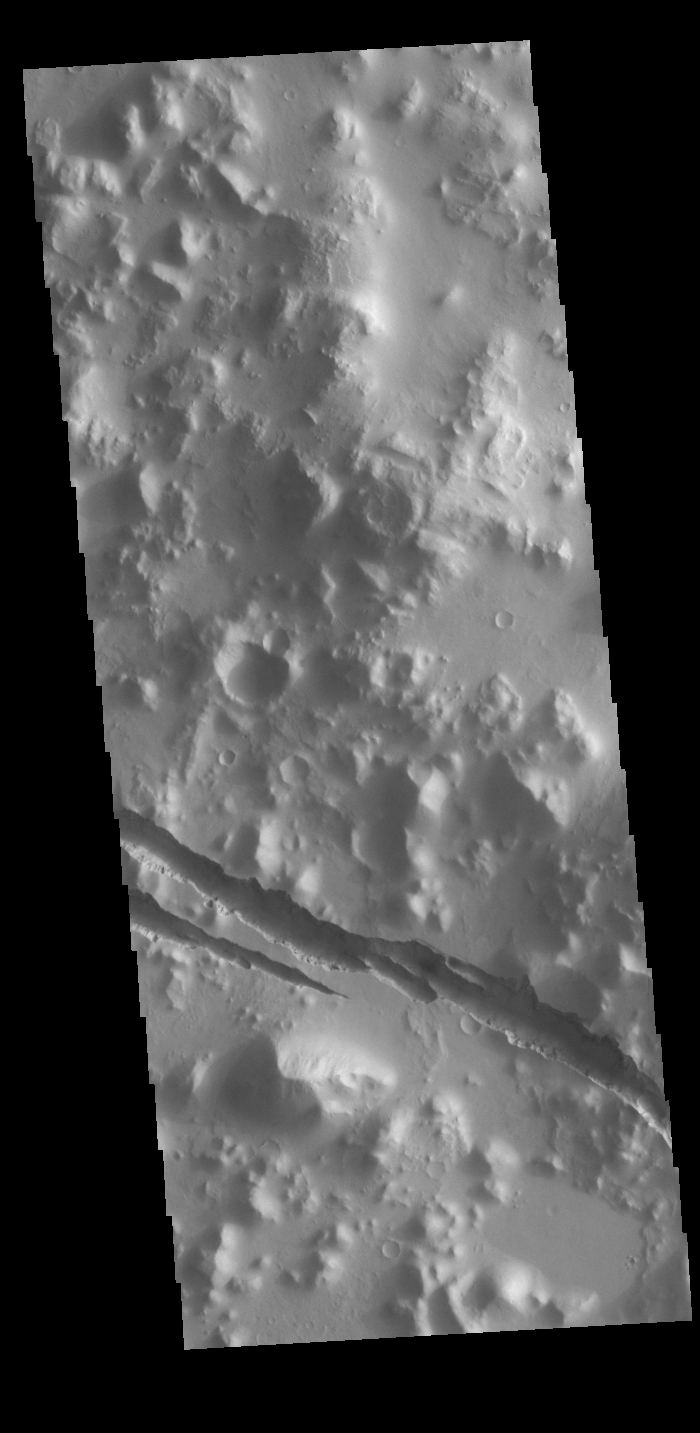

Cerberus Fossae

Today’s VIS image shows part of Cerberus Fossae. These large graben cut across the Tartarus Montes in Elysium Planitia. A graben is formed when large blocks of material slid downward between paired faults in regions of extensional stresses.

Credit: NASA/JPL-Caltech/ASU